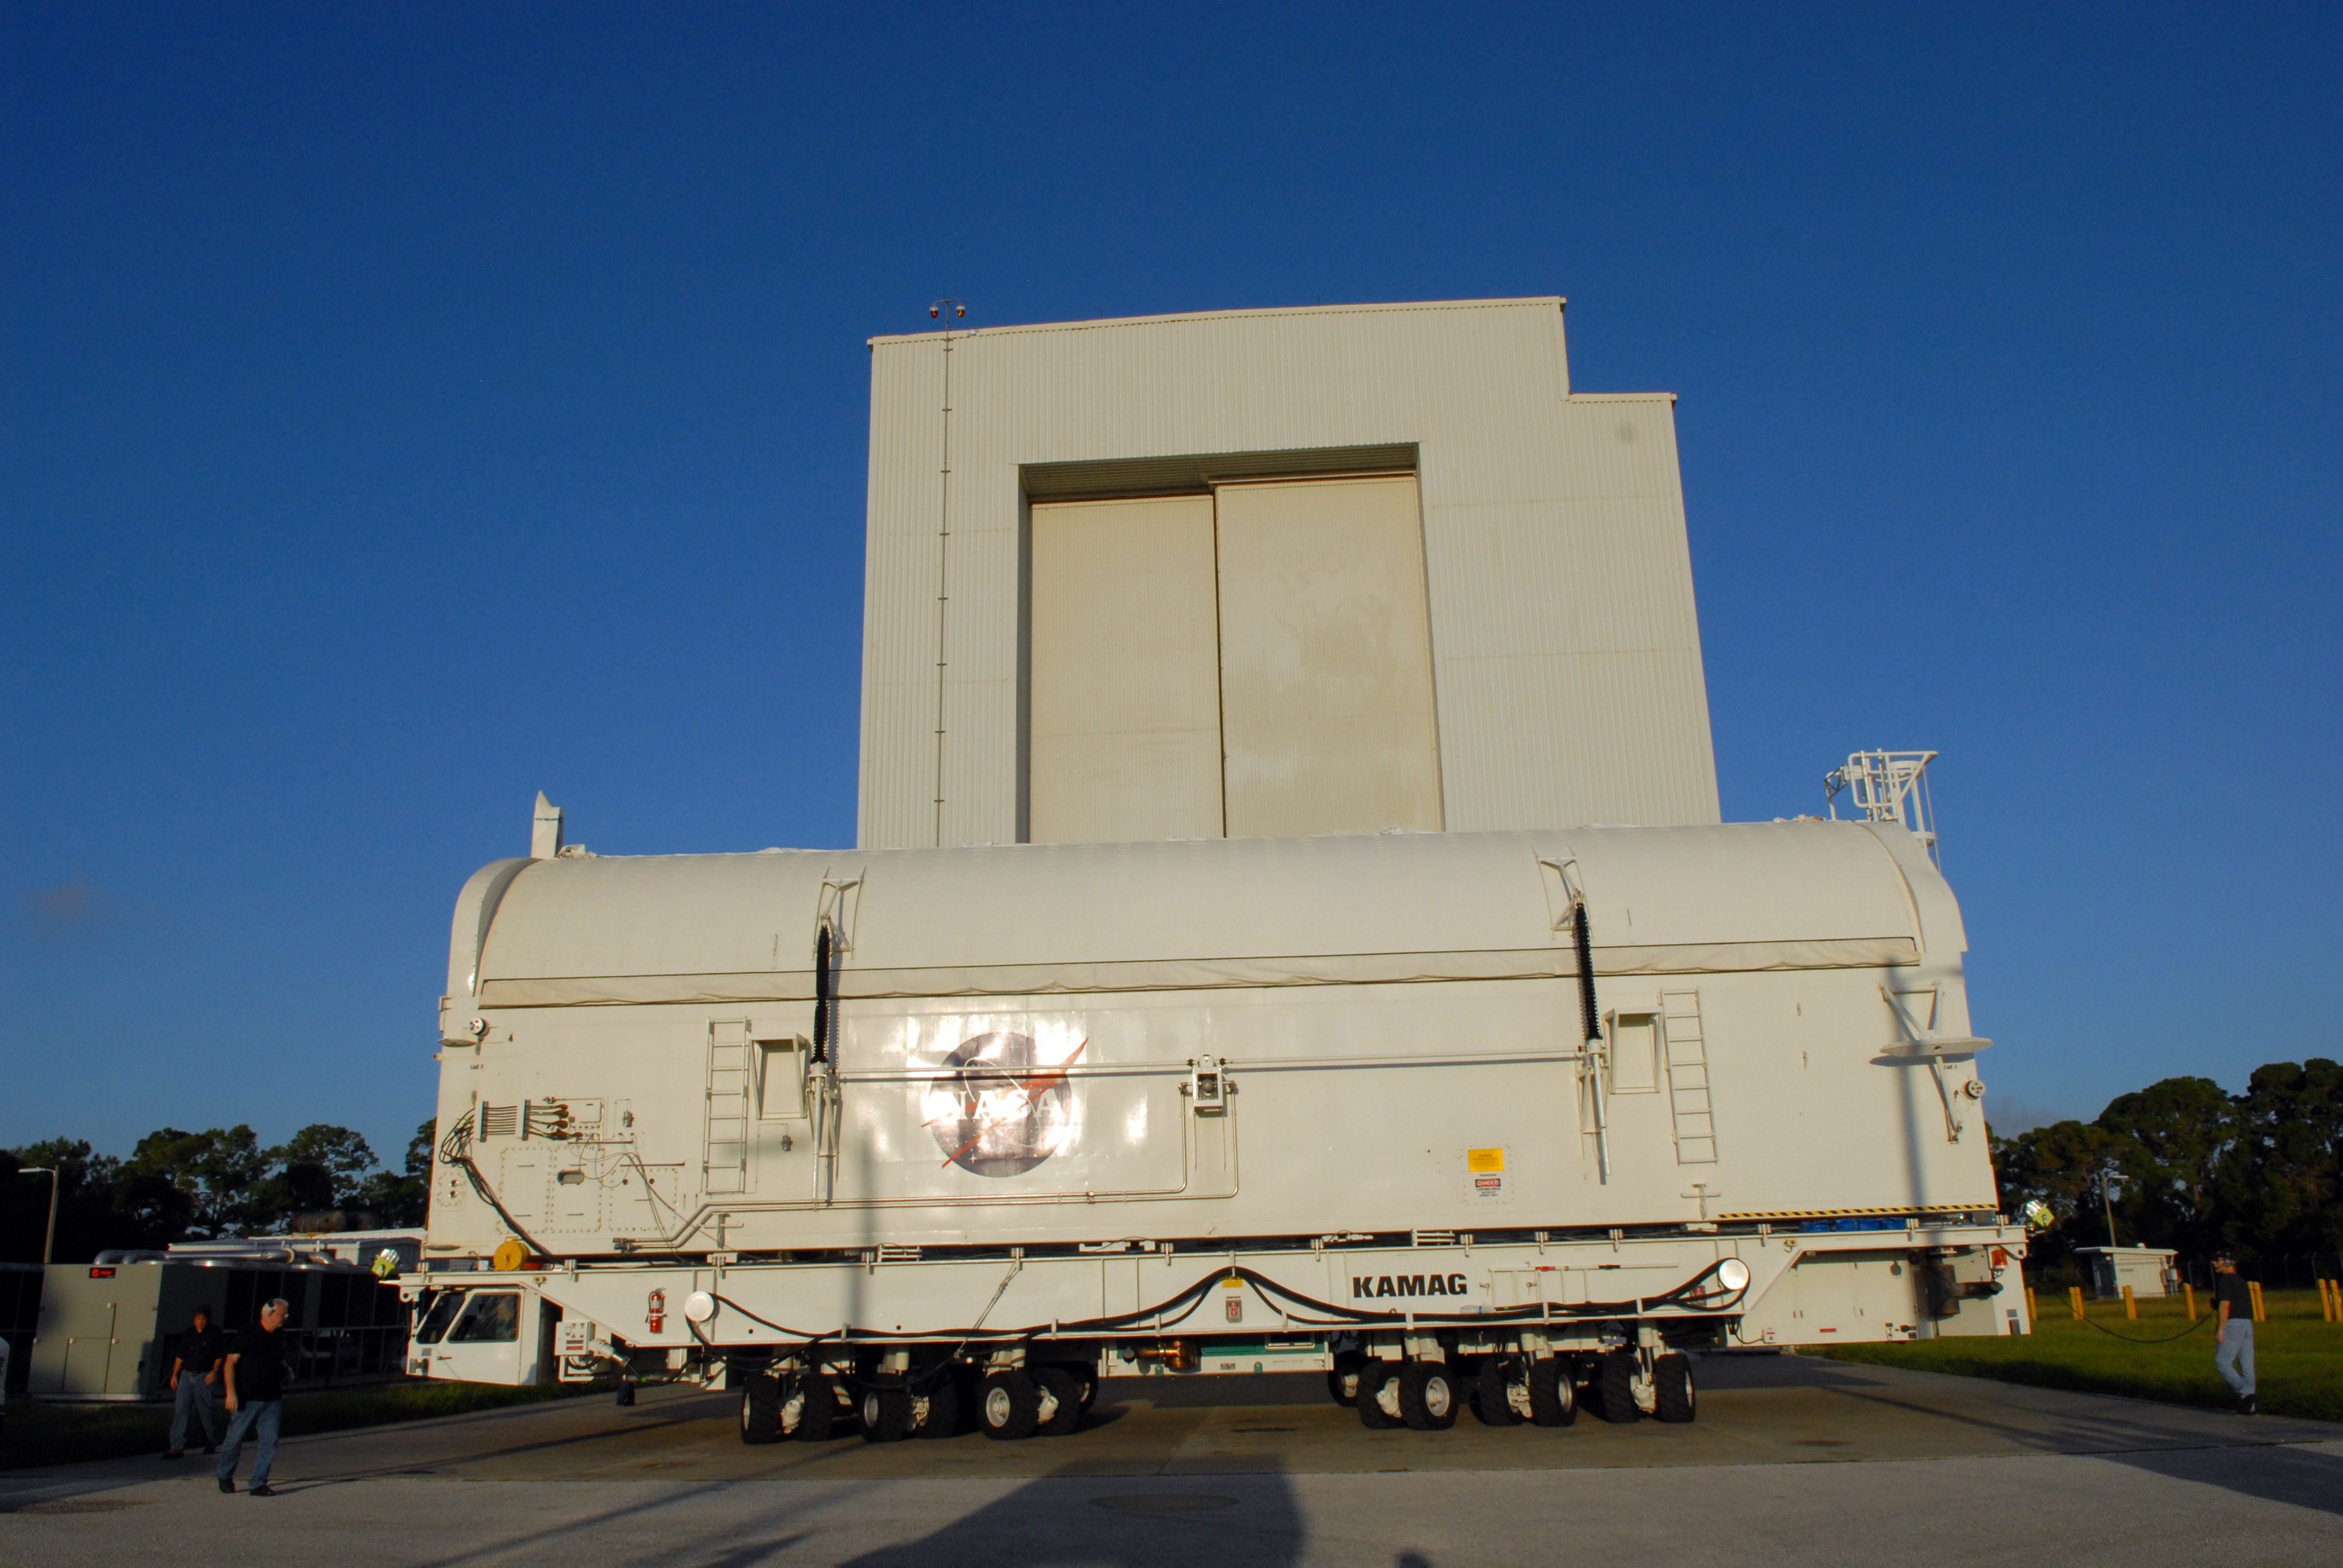

KSC-08pd2740

CAPE CANAVERAL, Fla. - The payload canister containing the equipment and hardware for space shuttle Atlantis’ STS-125 mission to the Hubble Space Telescope is moved from the Payload Hazardous Servicing Facility at NASA’s Kennedy Space Center in Florida, to the canister rotation facility. The canister will be transferred to Launch Pad 39A and the payload will be loaded into Atlantis’ payload bay. Launch of Atlantis is targeted for Oct 10.

Credit: NASA/Jack Pfaller